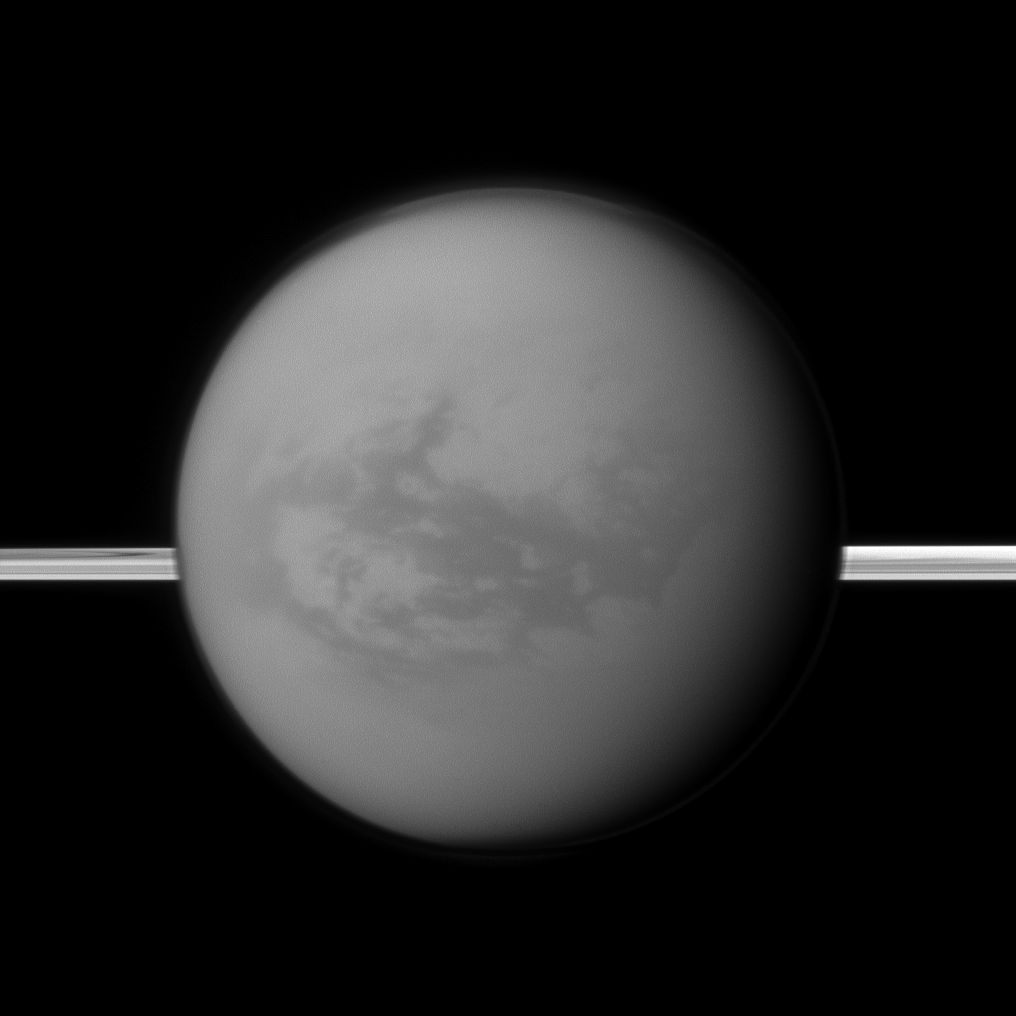

East of Huygens

Saturn’s rings lie in the distance as the Cassini spacecraft looks toward Titan and its dark region called Shangri-La, east of the landing site of the Huygens Probe.

See PIA06136 and PIA07565 to learn more.

The moon’s north polar hood is also visible here. See PIA09739 and PIA08137 to learn more about Titan’s atmosphere.

This view looks toward the anti-Saturn side of Titan (5,150 kilometers, or 3,200 miles across). North on Titan is up. This view looks toward the northern, sunlit side of the rings from just above the ringplane.

The image was taken with the Cassini spacecraft narrow-angle camera on Aug. 9, 2011 using a spectral filter sensitive to wavelengths of near-infrared light centered at 938 nanometers. The view was acquired at a distance of approximately 1.4 million kilometers (870,000 miles) from Titan and at a Sun-Titan-spacecraft, or phase, angle of 35 degrees. Image scale is 8 kilometers (5 miles) per pixel.

The Cassini-Huygens mission is a cooperative project of NASA, the European Space Agency and the Italian Space Agency. The Jet Propulsion Laboratory, a division of the California Institute of Technology in Pasadena, manages the mission for NASA’s Science Mission Directorate, Washington, D.C. The Cassini orbiter and its two onboard cameras were designed, developed and assembled at JPL. The imaging operations center is based at the Space Science Institute in Boulder, Colo.

Credit: NASA/JPL-Caltech/Space Science Institute